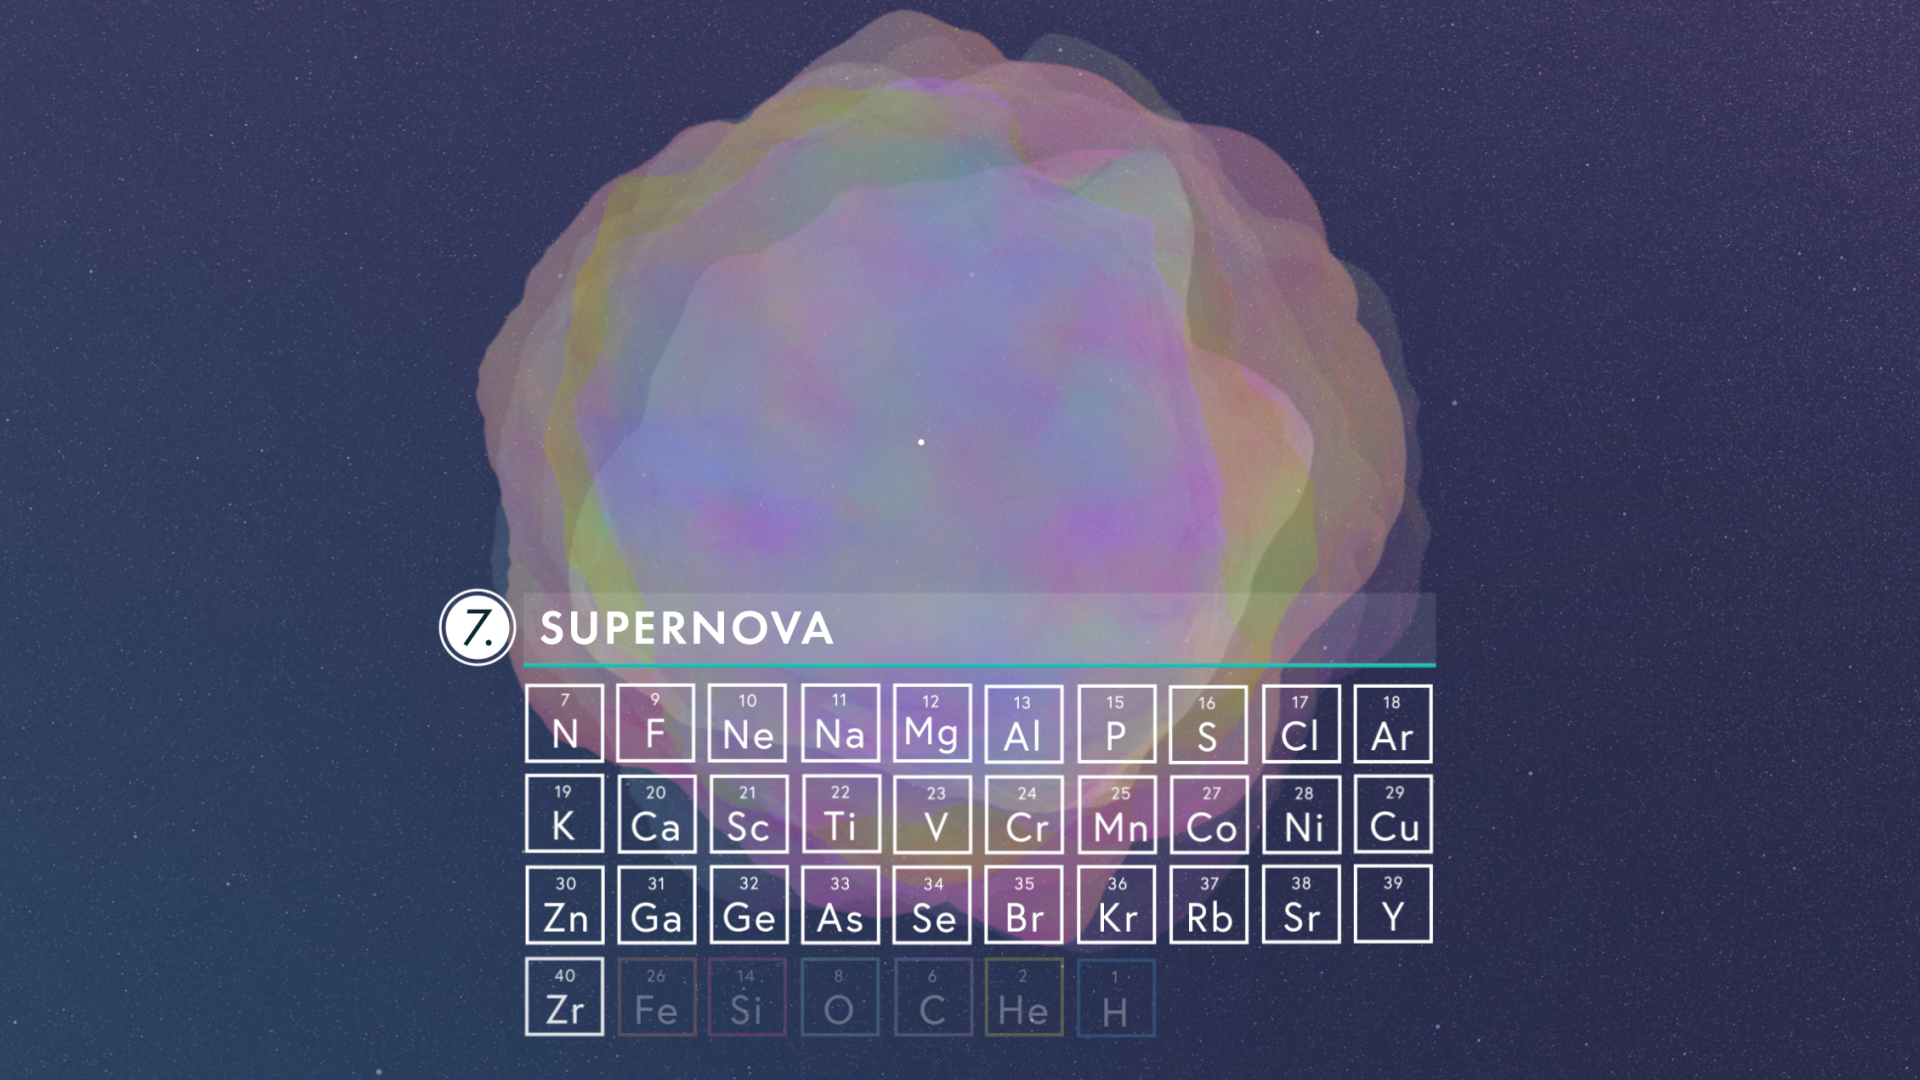

Massive Stars: Engines of Creation

This illustration demonstrates how a massive star fuses heavier and heavier elements until exploding as a supernova and spreading those elements throughout space.

Credit: Video: NASA, ESA, CSA, Leah Hustak (STScI)